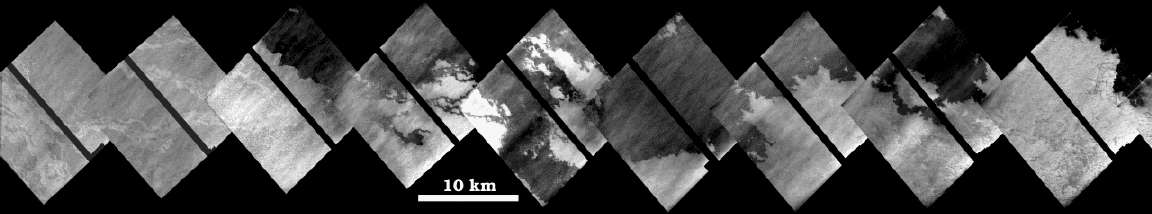

Lava Flows at Zamama, Io

This mosaic of images shows a portion of a long lava flow that appeared during the 17 years between flybys of Io by NASA’s Voyager and Galileo spacecraft. The images are high resolution (35-40 meters, or 38-44 yards per picture element), and were acquired by Galileo on October 11, 1999during its 24th orbit. The lava flow is 100 kilometers (60 miles) long.

The dark flows have intricate margins that are characteristic of a type of lava flow seen on Earth called pahoehoe. The source of the lava flows is a 25-kilometer (16-mile) long fissure that extends to the east of the central vent off the mosaic to the upper left. Some of the lava flows at the western end of the mosaic have channels with bright floors. These channels may have been carved by sulfur lava flows, or they may have been carved by silicate lava flows which were later covered by bright material.

North is to the top of the mosaic. The images were taken at a distance of 3,500 to 4,000 kilometers (2,200 to 2,500 miles) from Io. The large doses of radiation to which the spacecraft is subjected each time it passes close to Jupiter caused a problem with Galileo’s camera, which resulted in scrambling of these images. Engineers at NASA’s Jet Propulsion Laboratory, Pasadena, CA, were able to reconstruct the images, but black stripes remain where some data could not be recovered. The streaks from lower left to upper right are artifacts from the reconstruction.

JPL manages the mission for NASA’s Office of Space Science, Washington, D.C. JPL is a division of the California Institute of Technology, Pasadena, CA.

Credit: NASA/JPL/University of Arizona